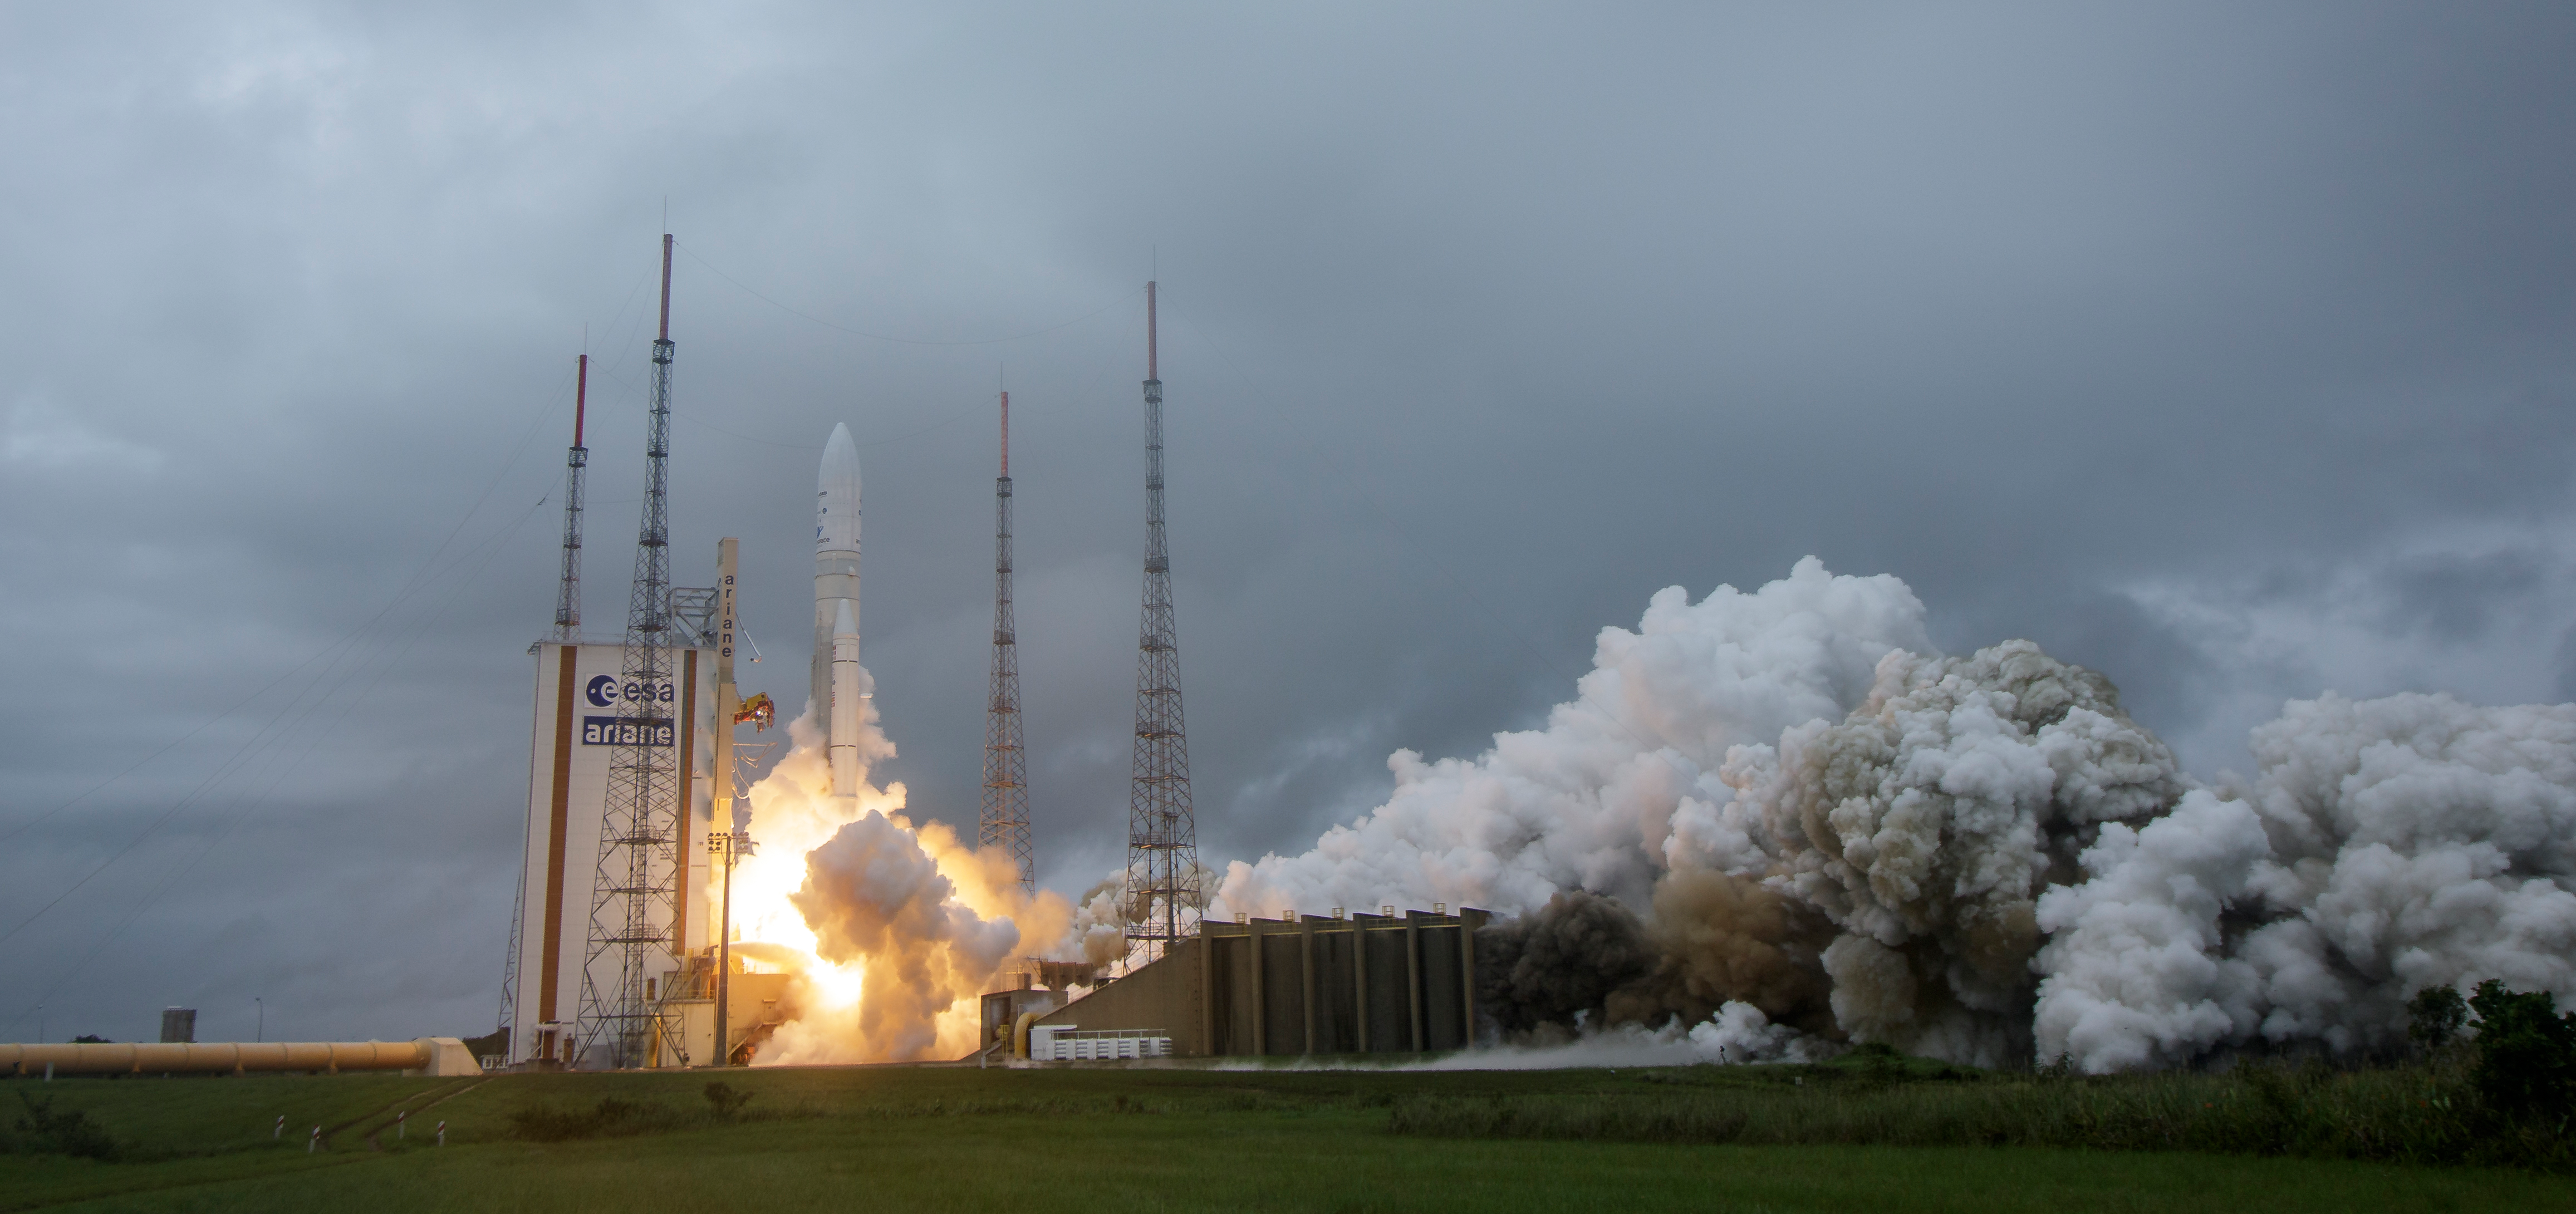

James Webb Space Telescope Launch

Arianespace's Ariane 5 rocket launches with NASA’s James Webb Space Telescope onboard, Saturday, Dec. 25, 2021, from the ELA-3 Launch Zone of Europe’s Spaceport at the Guiana Space Centre in Kourou, French Guiana. The James Webb Space Telescope (sometimes called JWST or Webb) is a large infrared telescope with a 21.3 foot (6.5 meter) primary mirror. The observatory will study every phase of cosmic history—from within our solar system to the most distant observable galaxies in the early universe.

Credit: NASA/Bill Ingalls